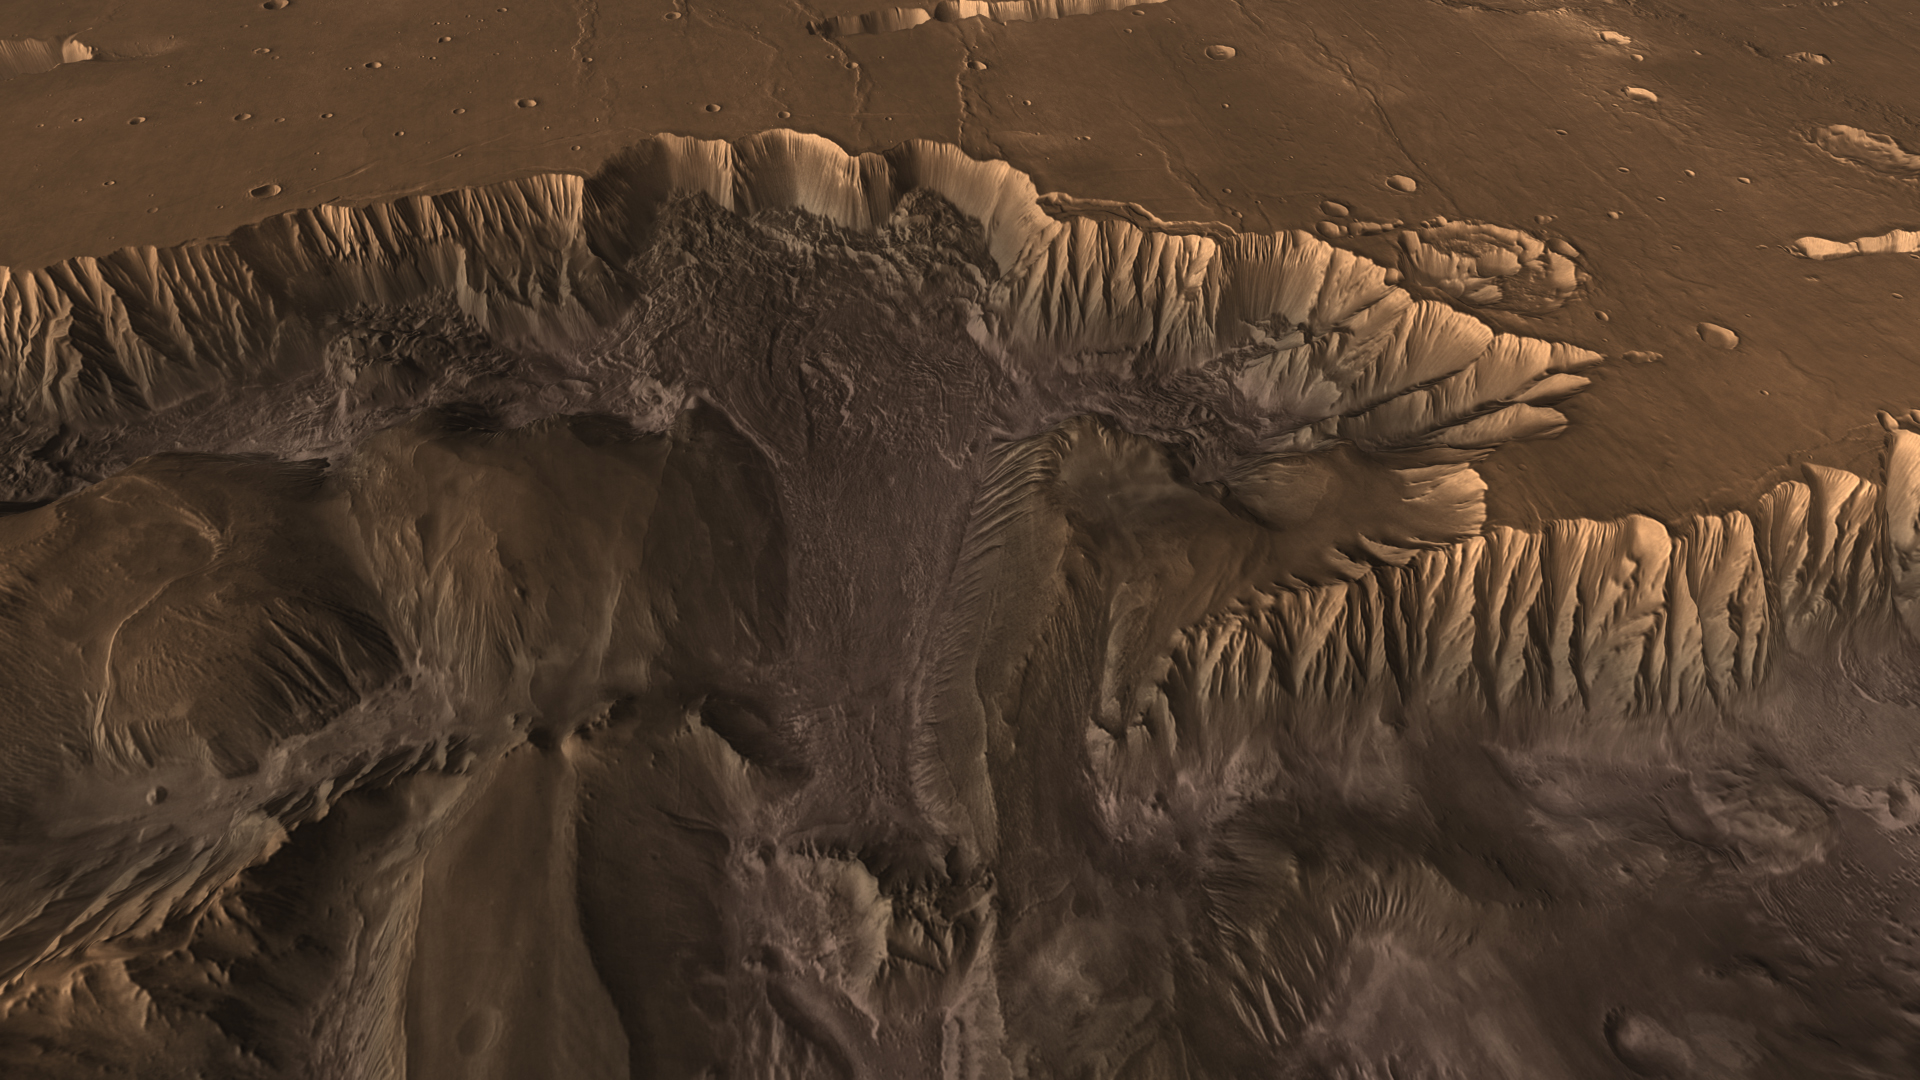

Mars Canyon View

Flying through the canyons and over the ridges of Valles Marineris, viewers can experience some of the thrills that gripped explorers who pushed into unknown regions on Earth. Buried in the rocks of this magnificent Martian canyon lies a history book of Mars that scientists have just begun to open.

This scene comes from “Flight Through Mariner Valley,” an exciting video produced for NASA by the Jet Propulsion Laboratory. The video takes viewers on a simulated flight into Valles Marineris, where they explore its scenic wonders as their imaginary scout ship dives low over landslides and races through winding canyons.

The video features high-resolution images from Arizona State University’s Thermal Emission Imaging System multi-band camera on NASA’s Mars Odyssey. The images, which show details as small as 300 meters (1,000 feet) across, were taken at infrared wavelengths during the Martian daytime. Scientists joined hundreds of individual frames from the camera into a giant mosaic, then colored the mosaic to approximate how Mars would appear to the human eye.

To give the mosaic depth and height, moviemakers fitted it to a computerized topographic model for Valles Marineris. This was developed using hundreds of thousands of altitude measurements by the Mars Orbiter Laser Altimeter, an instrument on NASA’s Mars Global Surveyor spacecraft.

Credit: NASA/JPL/Arizona State University